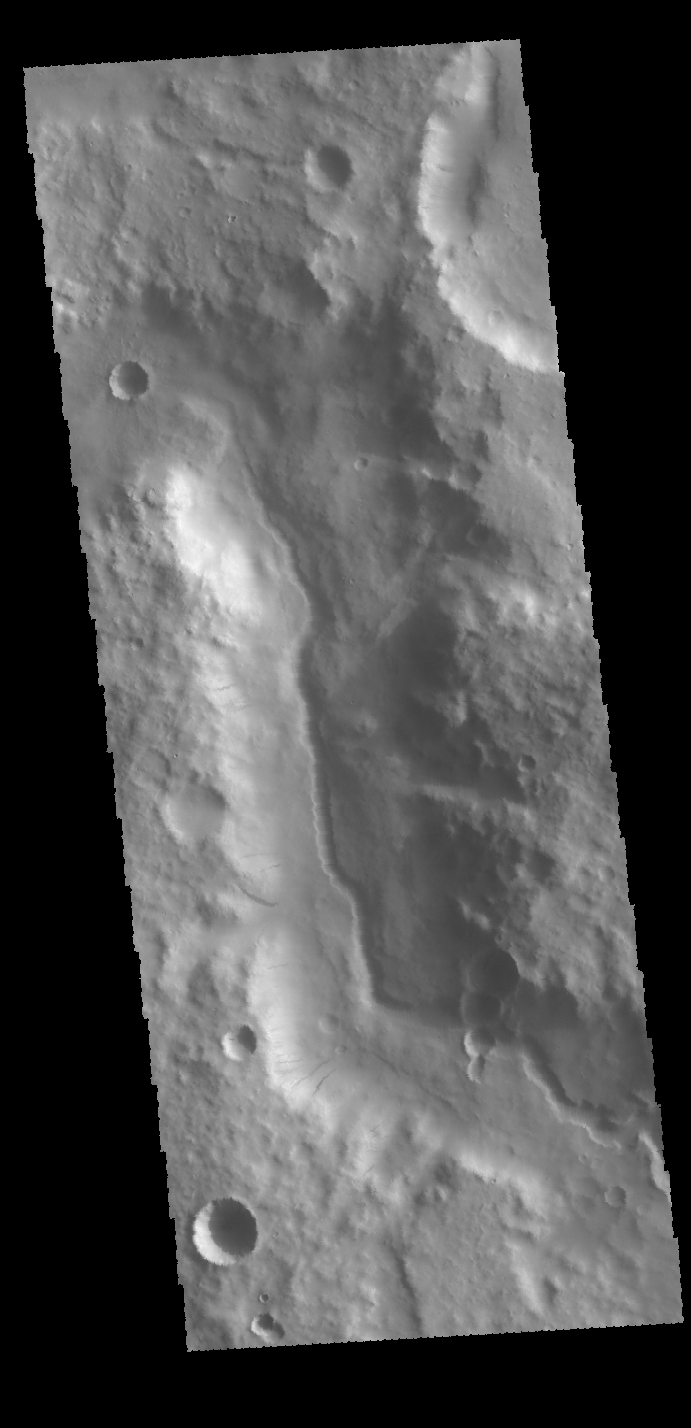

Inner Channel

Today’s VIS image is located along the northern margin of Terra Sirenum. This unnamed channel contains a small channel within a larger channel. This would indicate two separate channel forming events. The inner one has eroded into the center of the larger channel, and was therefore created after the larger channel.

Credit: NASA/JPL-Caltech/ASU